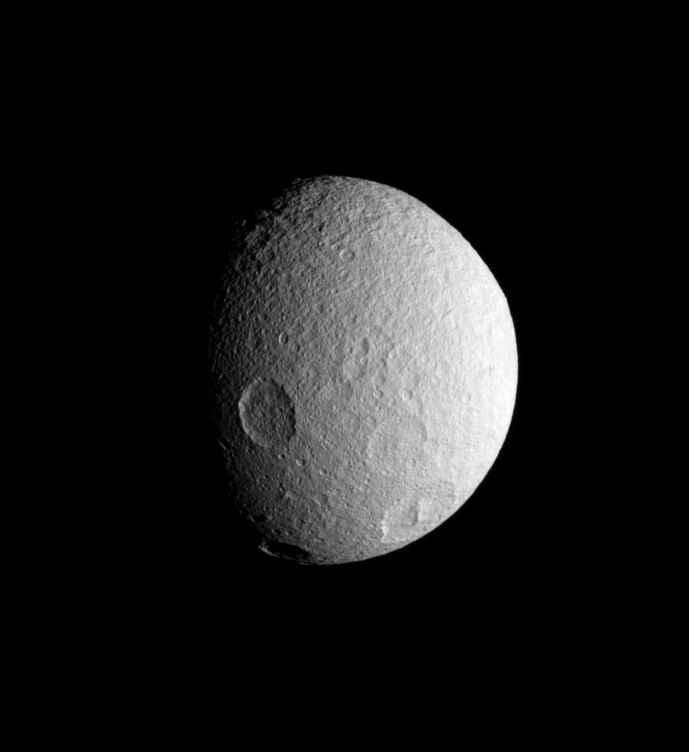

History on Tethys

The Cassini spacecraft spies four large impact basins on the southern hemisphere of icy Tethys.

Tethys (1,071 kilometers, or 665 miles across), like the other airless worlds of the Solar System, wears the record of countless impacts experienced over the eons.

Lit terrain seen here is on the leading hemisphere of Tethys. North is up and rotated 15 degrees to the left.

The image was taken in visible light with the Cassini spacecraft narrow-angle camera on July 21, 2007. The view was obtained at a distance of approximately 452,000 kilometers (281,000 miles) from Tethys and at a Sun-Tethys-spacecraft, or phase, angle of 54 degrees. Image scale is 3 kilometers (2 miles) per pixel.

The Cassini-Huygens mission is a cooperative project of NASA, the European Space Agency and the Italian Space Agency. The Jet Propulsion Laboratory, a division of the California Institute of Technology in Pasadena, manages the mission for NASA’s Science Mission Directorate, Washington, D.C. The Cassini orbiter and its two onboard cameras were designed, developed and assembled at JPL. The imaging operations center is based at the Space Science Institute in Boulder, Colo.

Credit: NASA/JPL/Space Science Institute